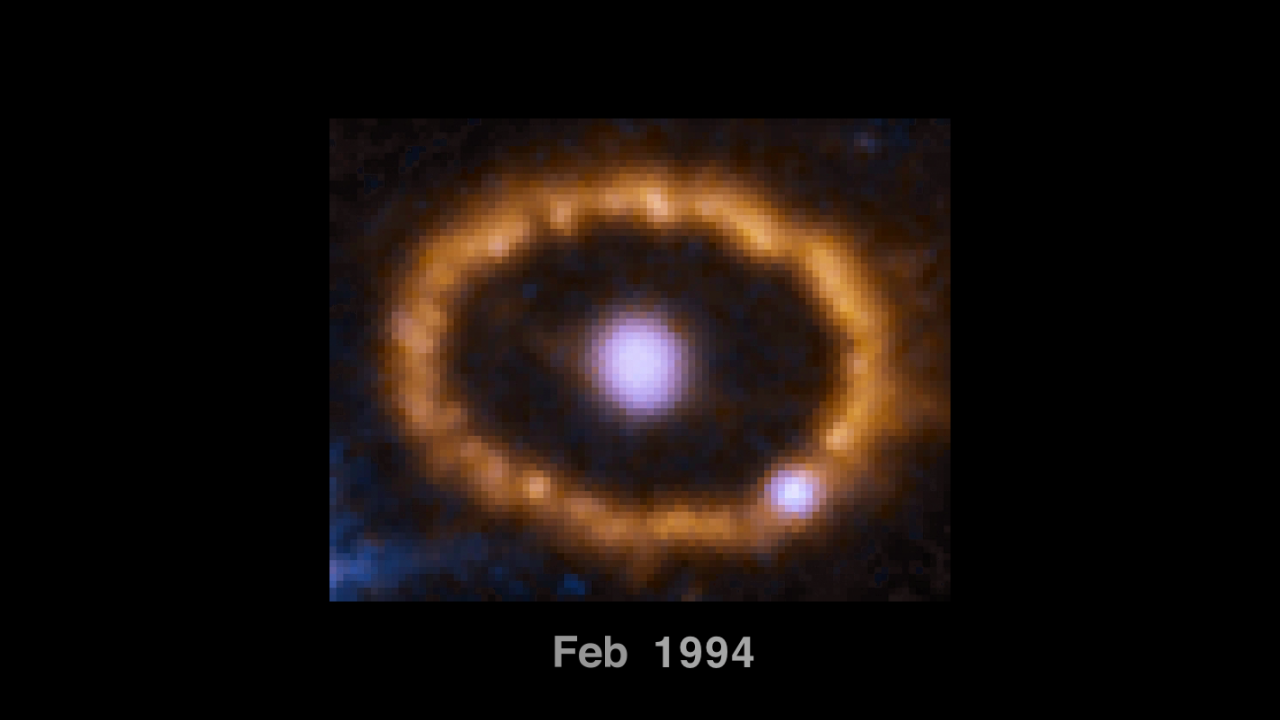

Hubble Chronicles Brightening of Ring around an Exploded Star (Annotated)

This time-lapse video sequence of Hubble Space Telescope images reveals dramatic changes in a ring of material around the exploded star Supernova 1987A.

The images, taken from 1994 to 2016, show the effects of a shock wave from the supernova blast smashing into the ring. The ring begins to brighten as the shock wave hits it. The ring is about one light-year across.

Discovered in 1987, Supernova 1987A is the closest observed supernova to Earth since 1604. The exploded star resides 163,000 light-years away in the Large Magellanic Cloud, a satellite galaxy of our Milky Way.

Credit: NASA, ESA, Robert Kirshner (CfA, Moore Foundation), Peter Challis (CfA)